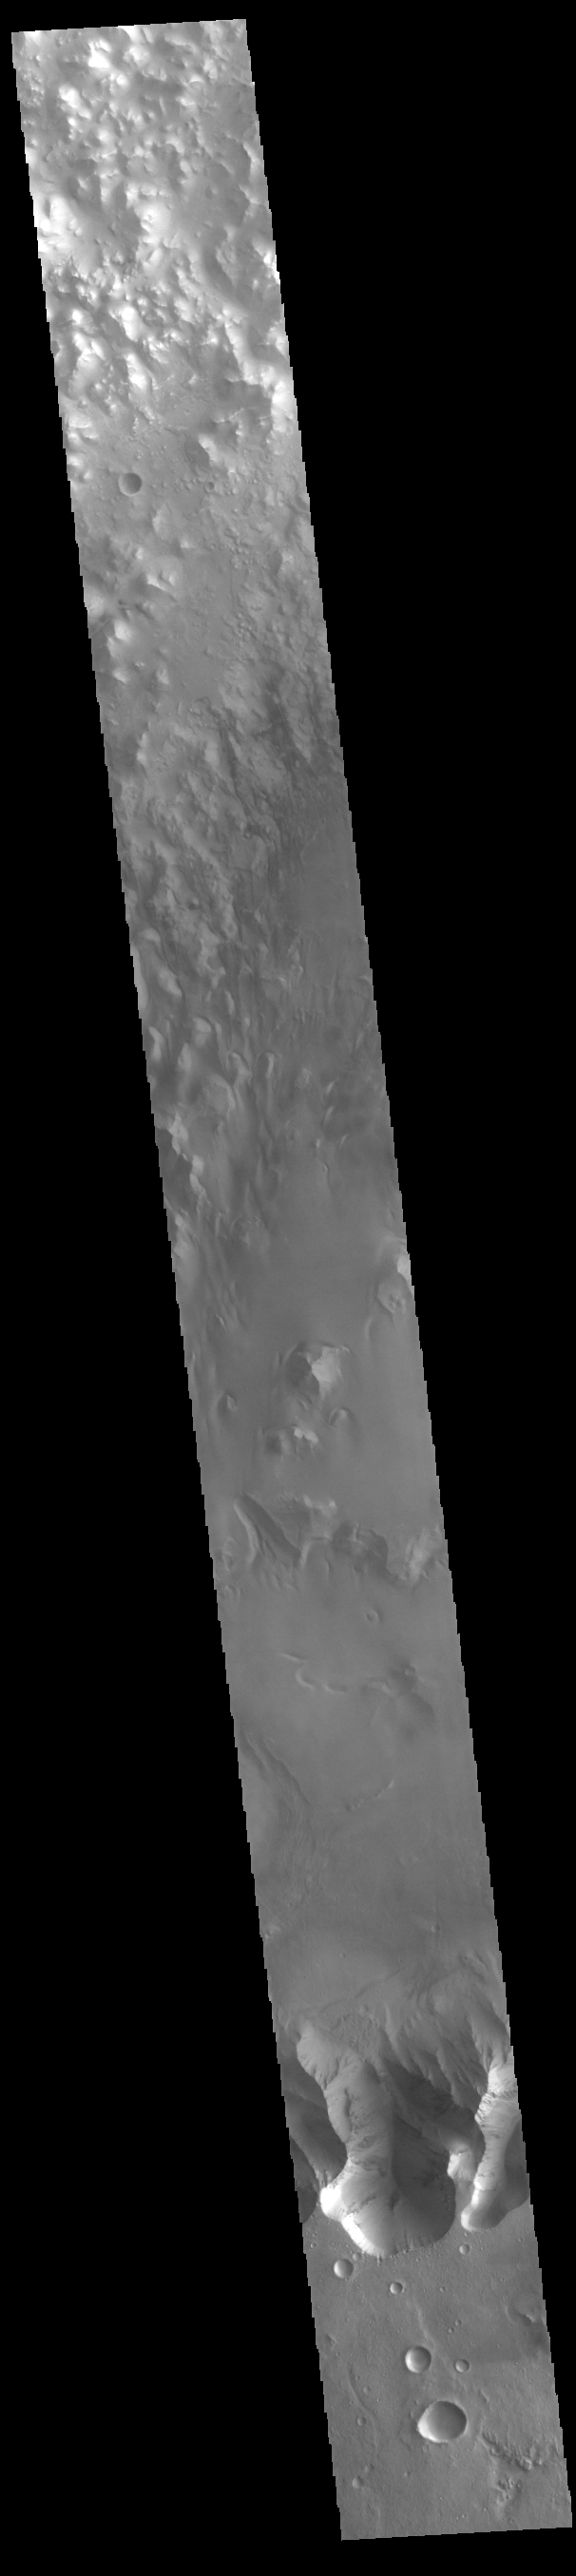

Juventae Chasma

On the north side of Mars’ great equatorial rift Valles Marineris lies a large depression called Juventae Chasma. The chasma stretches for 180 kilometers (110 miles) east-west and 250 km (155 miles) north-south. Most of its floor lies 5km (3 miles) or more below the surrounding surface of Lunae Planum. The large outflow channel Maja Valles originates at the northern end of Juventae Chasma. Sand dunes cover a large portion of the floor of Juventae Chasma, visible in the central part of this VIS image.

Credit: NASA/JPL-Caltech/ASU